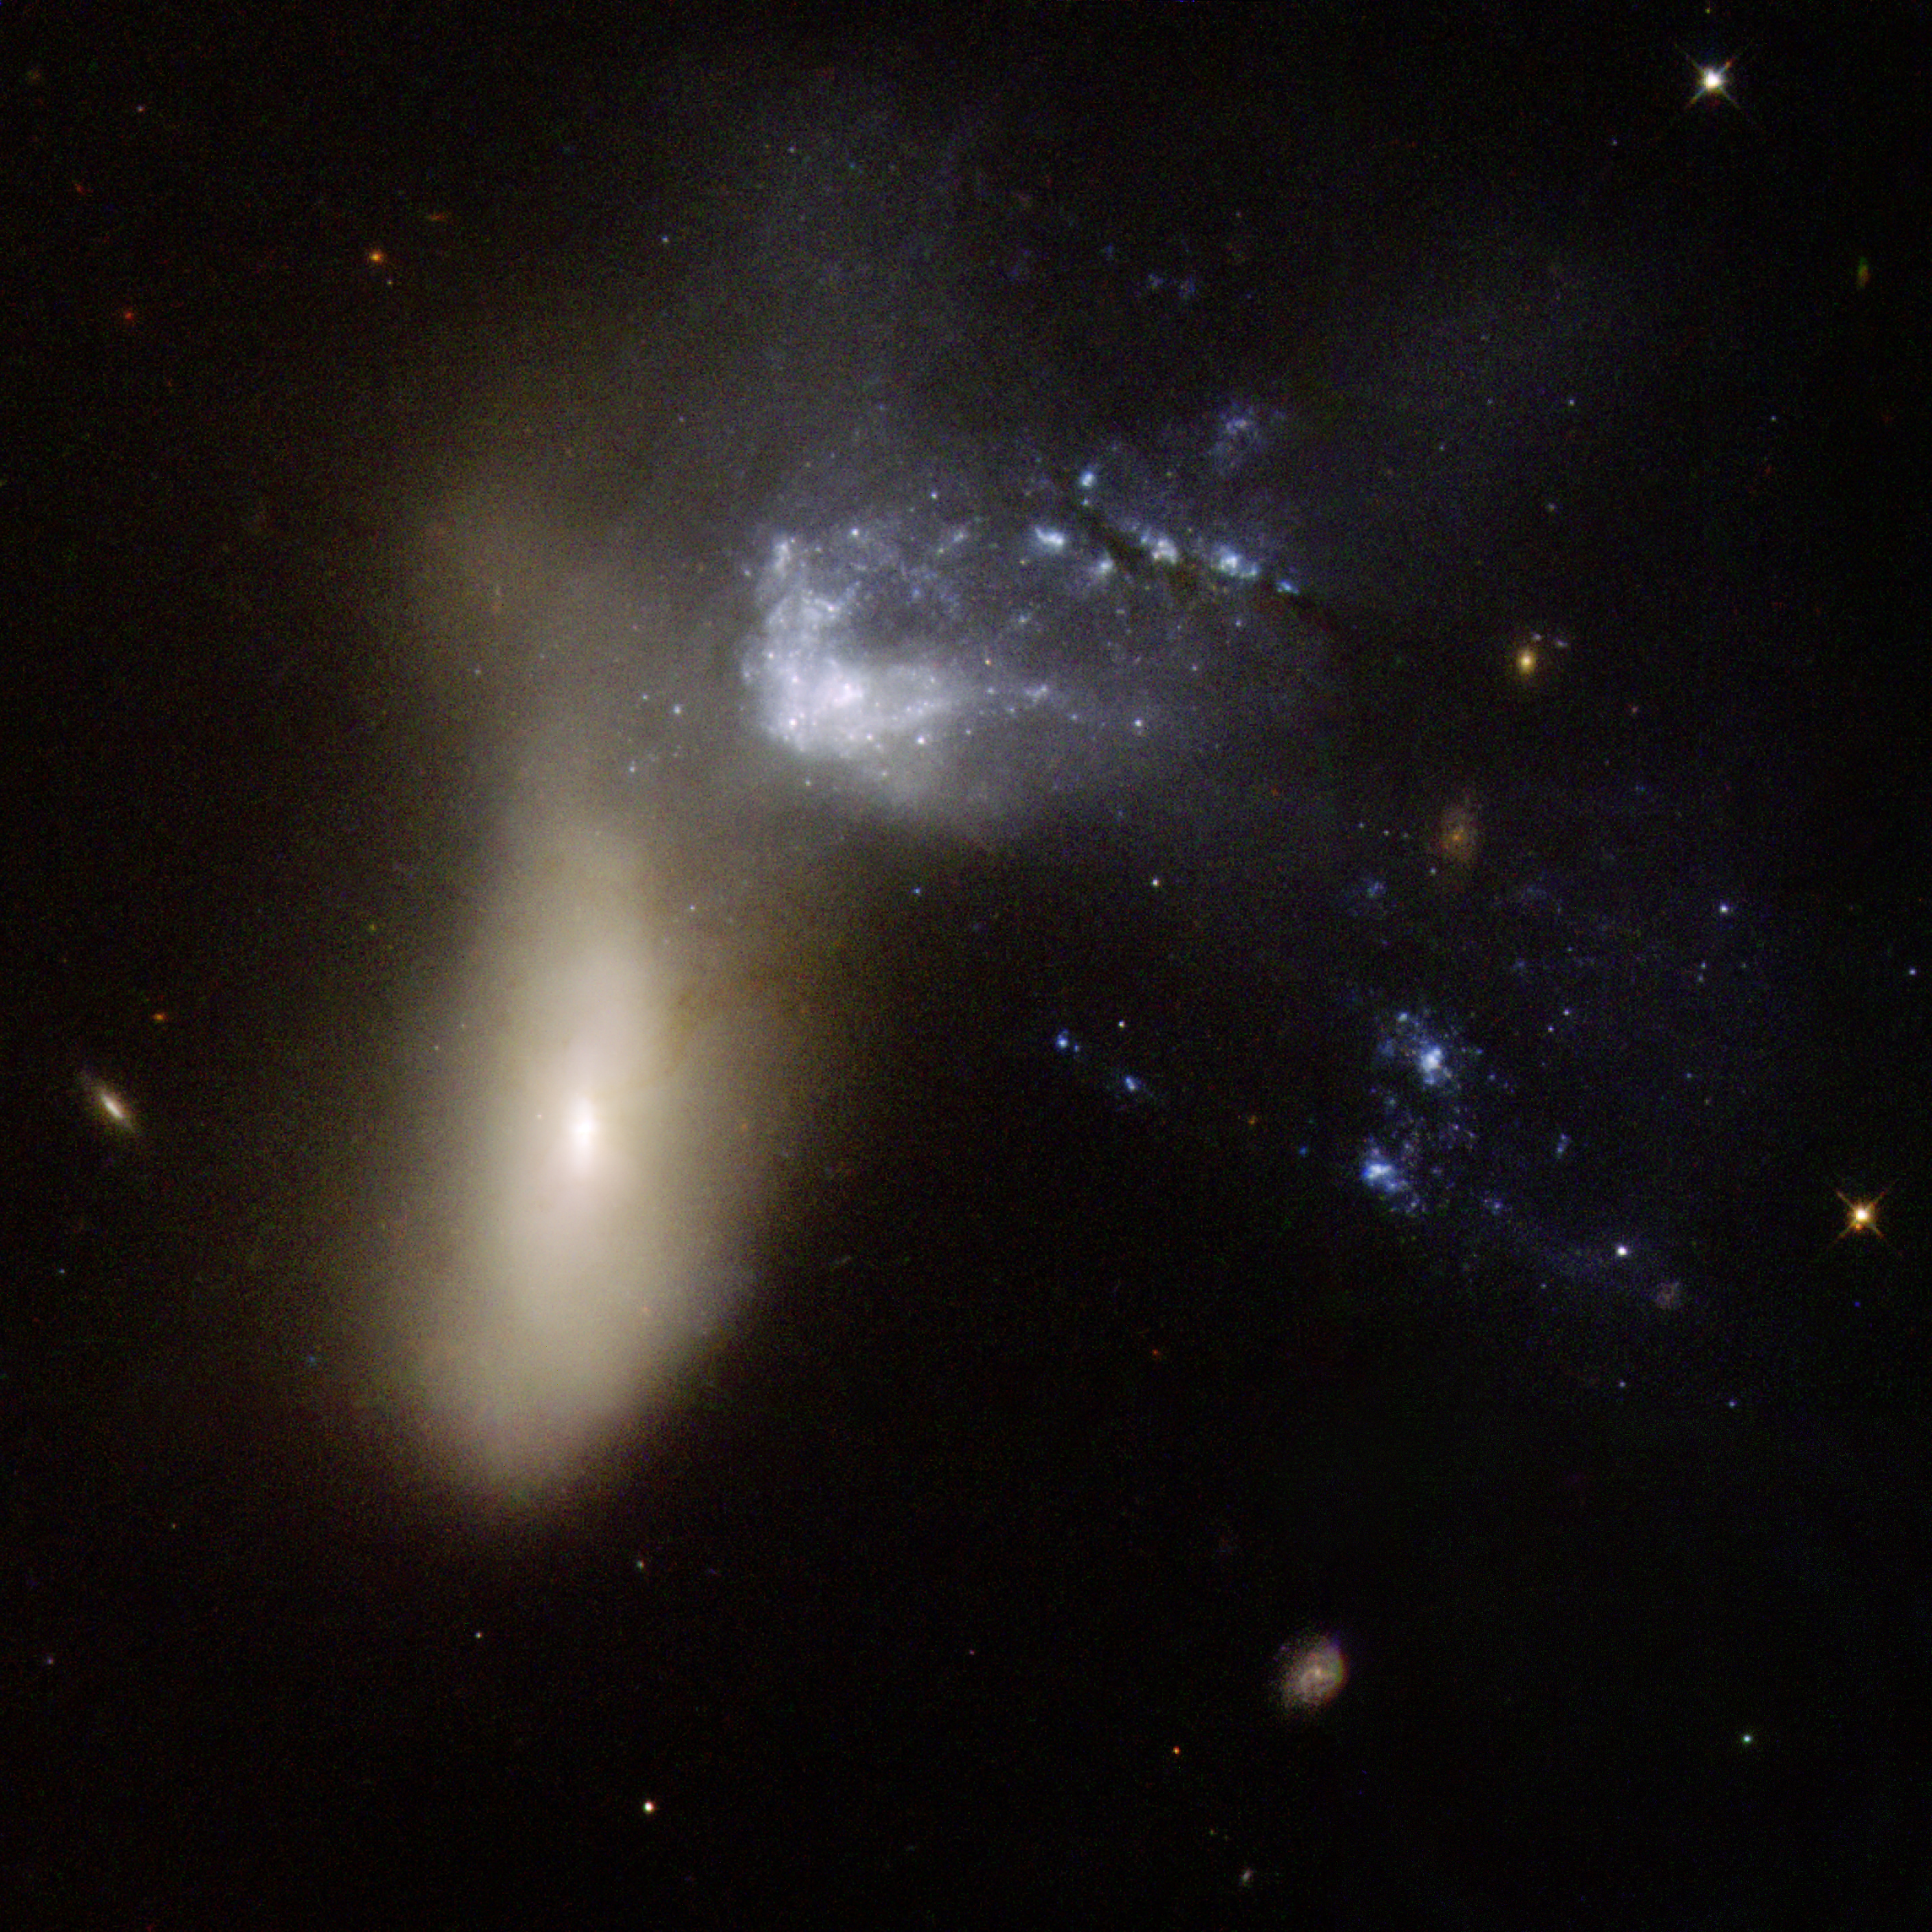

NGC 454

NGC 454 is galaxy pair comprising a large red elliptical galaxy and an irregular gas-rich blue galaxy. The system is in the early stages of an interaction that has severely distorted both components. The three bright blue knots of very young stars to the left of the two main components are probably part of the irregular blue galaxy. Although the dust lanes that stretch all the way to the center of the elliptical galaxy suggest that gas has penetrated that far, no signs of star formation or nuclear activity are visible. The pair is approximately 150 million light-years away.

This image is part of a large collection of 59 images of merging galaxies taken by the Hubble Space Telescope and released on the occasion of its 18th anniversary on 24th April 2008. It was taken by the telescope’s Wide Field and Planetary Camera 2, which was designed and built by JPL.

Credit: NASA, ESA, the Hubble Heritage Team (STScI/AURA)-ESA/Hubble Collaboration, and M. Stiavelli (STScI)